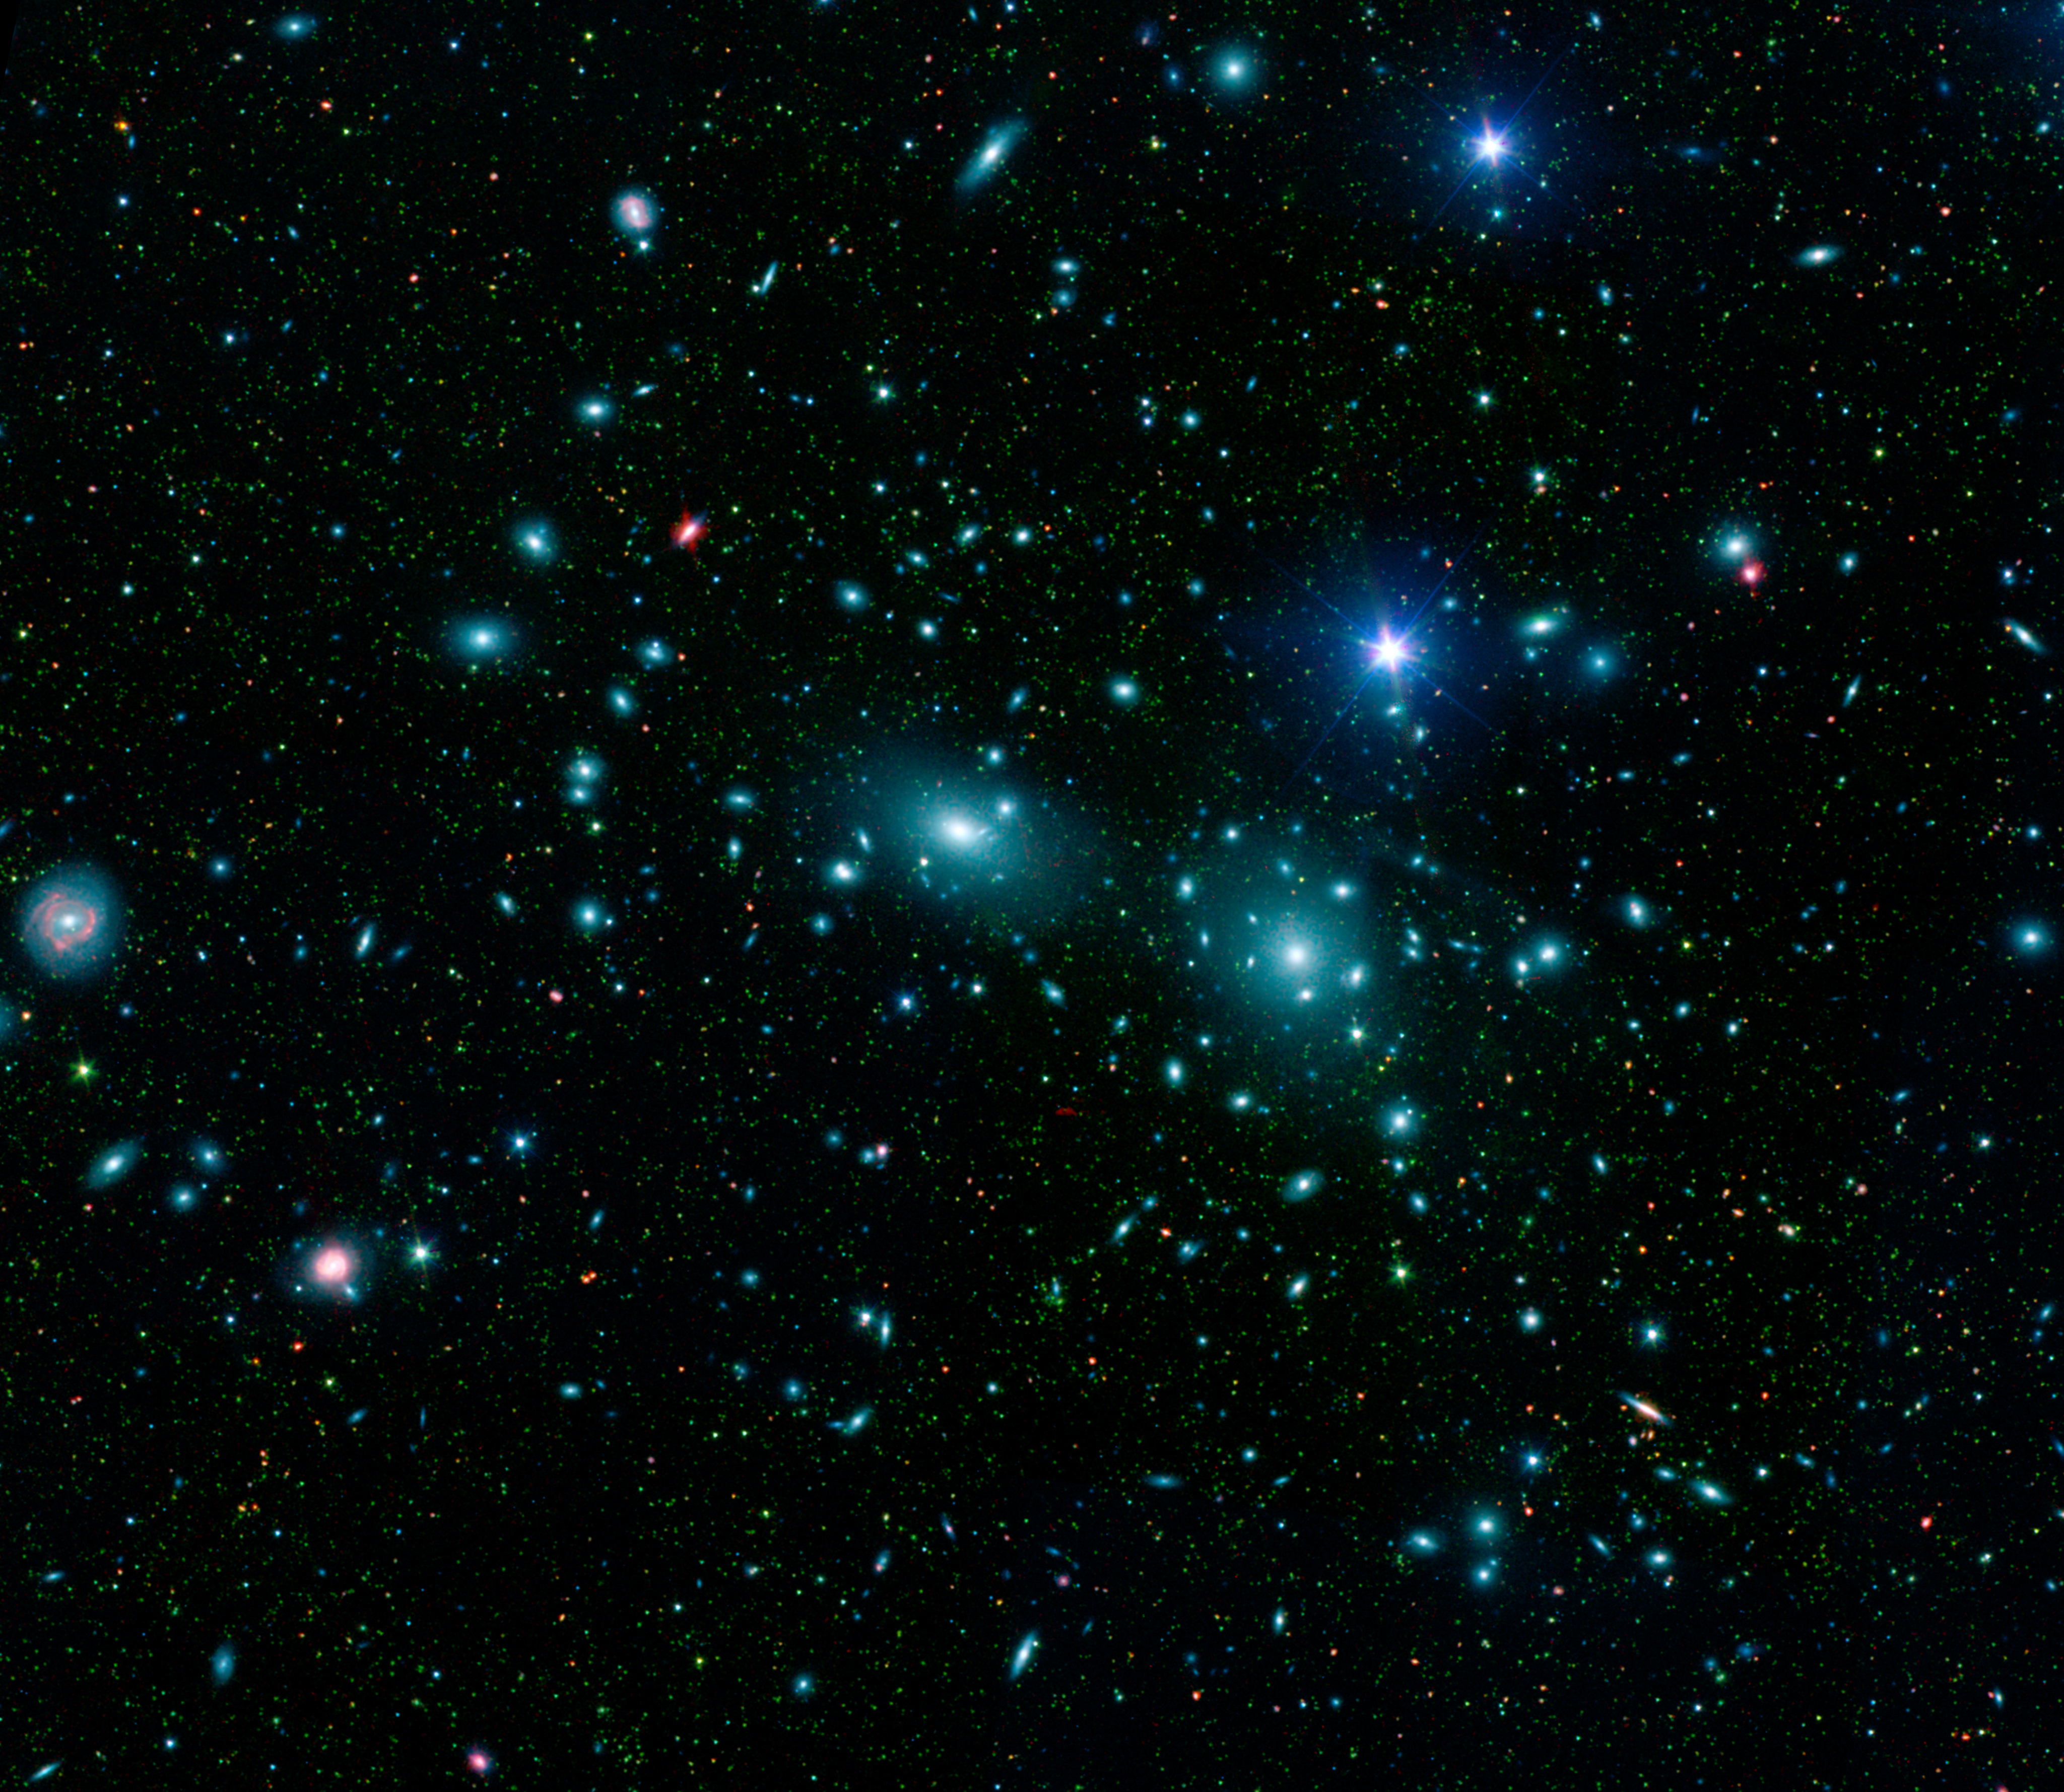

Dwarfs in Coma Cluster

This false-color mosaic of the central region of the Coma cluster combines infrared and visible-light images to reveal thousands of faint objects (green). Follow-up observations showed that many of these objects, which appear here as faint green smudges, are dwarf galaxies belonging to the cluster. Two large elliptical galaxies, NGC 4889 and NGC 4874, dominate the cluster’s center. The mosaic combines visible-light data from the Sloan Digital Sky Survey (color coded blue) with long- and short-wavelength infrared views (red and green, respectively) from NASA’s Spitzer Space Telescope.

Credit: NASA/JPL-Caltech/GSFC/SDSS